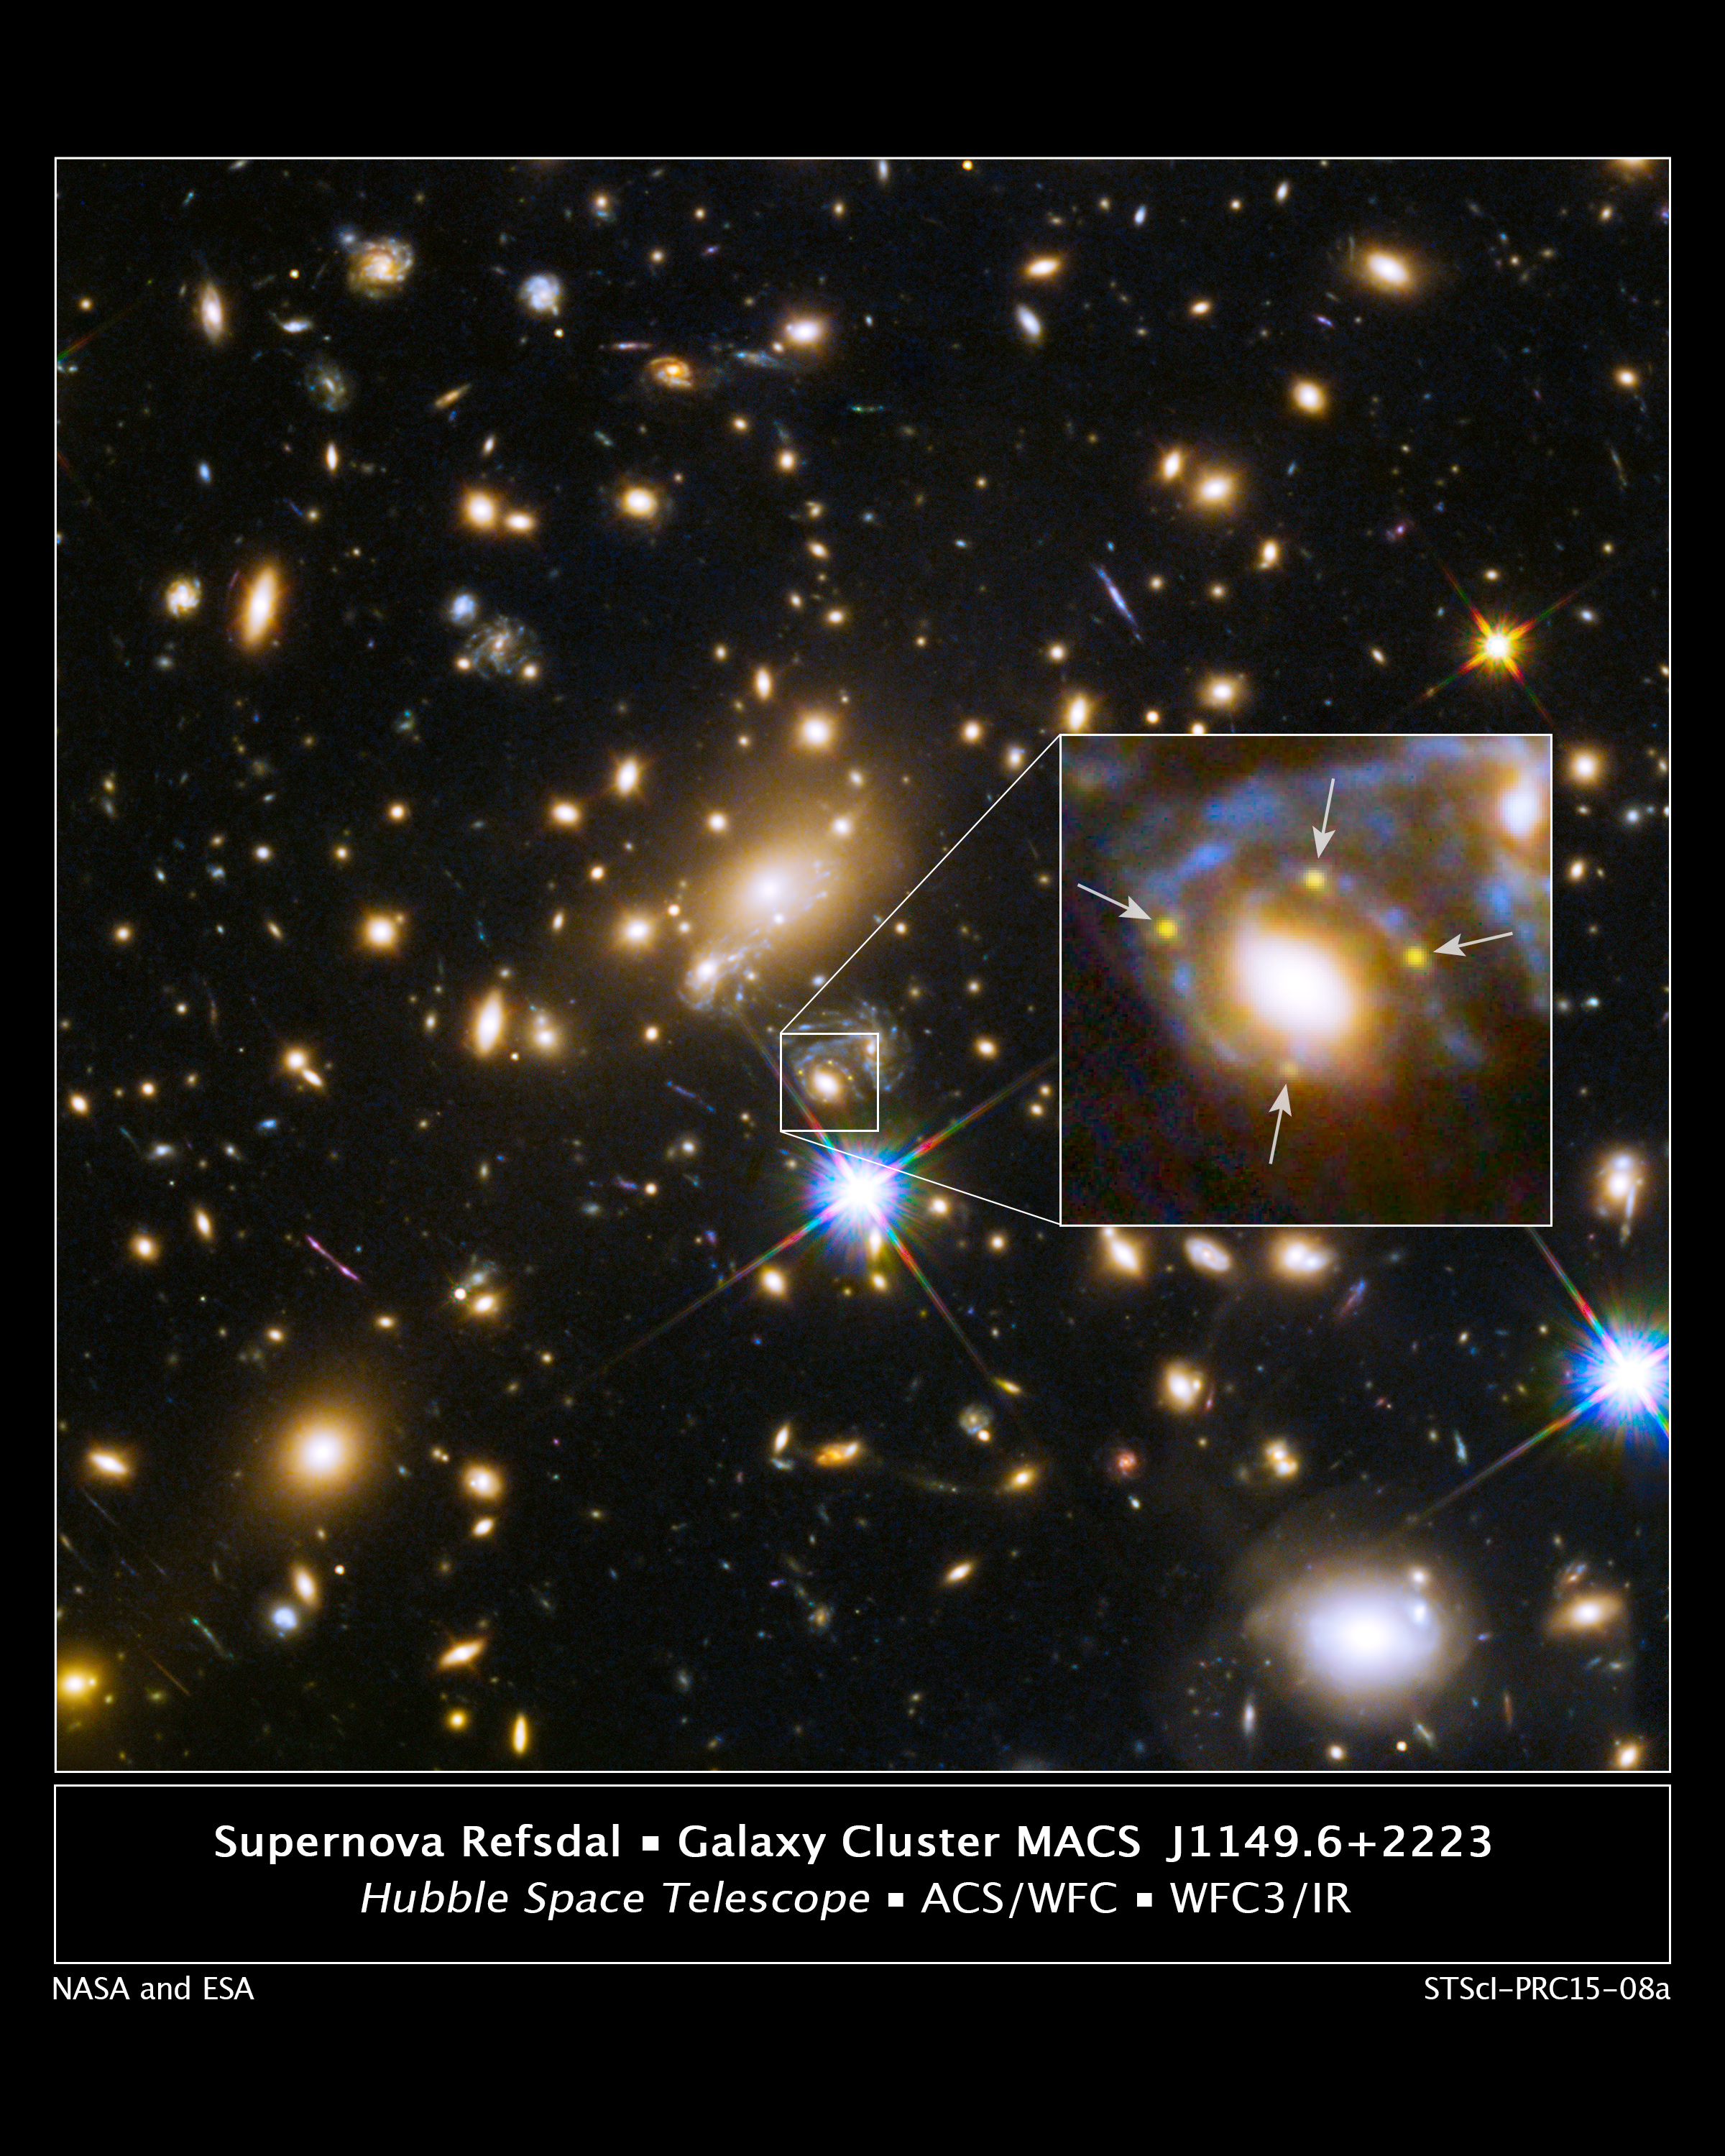

Supernova Refsdal and Galaxy Cluster MACS J1149.6+2223

The powerful gravity of a galaxy embedded in a massive cluster of galaxies in this Hubble Space Telescope image is producing multiple images of a single distant supernova far behind it. Both the galaxy and the galaxy cluster are acting like a giant cosmic lens, bending and magnifying light from the supernova behind them, an effect called gravitational lensing.

The image shows the galaxy's location within a hefty cluster of galaxies called MACS J1149.6+2223, located more than 5 billion light-years away. In the enlarged inset view of the galaxy, the arrows point to the multiple copies of the exploding star, dubbed Supernova Refsdal, located 9.3 billion light-years from Earth. The images are arranged around the galaxy in a cross-shaped pattern called an Einstein Cross. The blue streaks wrapping around the galaxy are the stretched images of the supernova's host spiral galaxy, which has been distorted by the warping of space.

The four images were spotted on Nov. 11, 2014. This Hubble image combines data from three months of observations taken in visible light by the Advanced Camera for Surveys and in near-infrared light by the Wide Field Camera 3.

Credit: NASA, ESA, and S. Rodney (JHU) and the FrontierSN team; T. Treu (UCLA), P. Kelly (UC Berkeley), and the GLASS team; J. Lotz (STScI) and the Frontier Fields team; M. Postman (STScI) and the CLASH team; and Z. Levay (STScI)